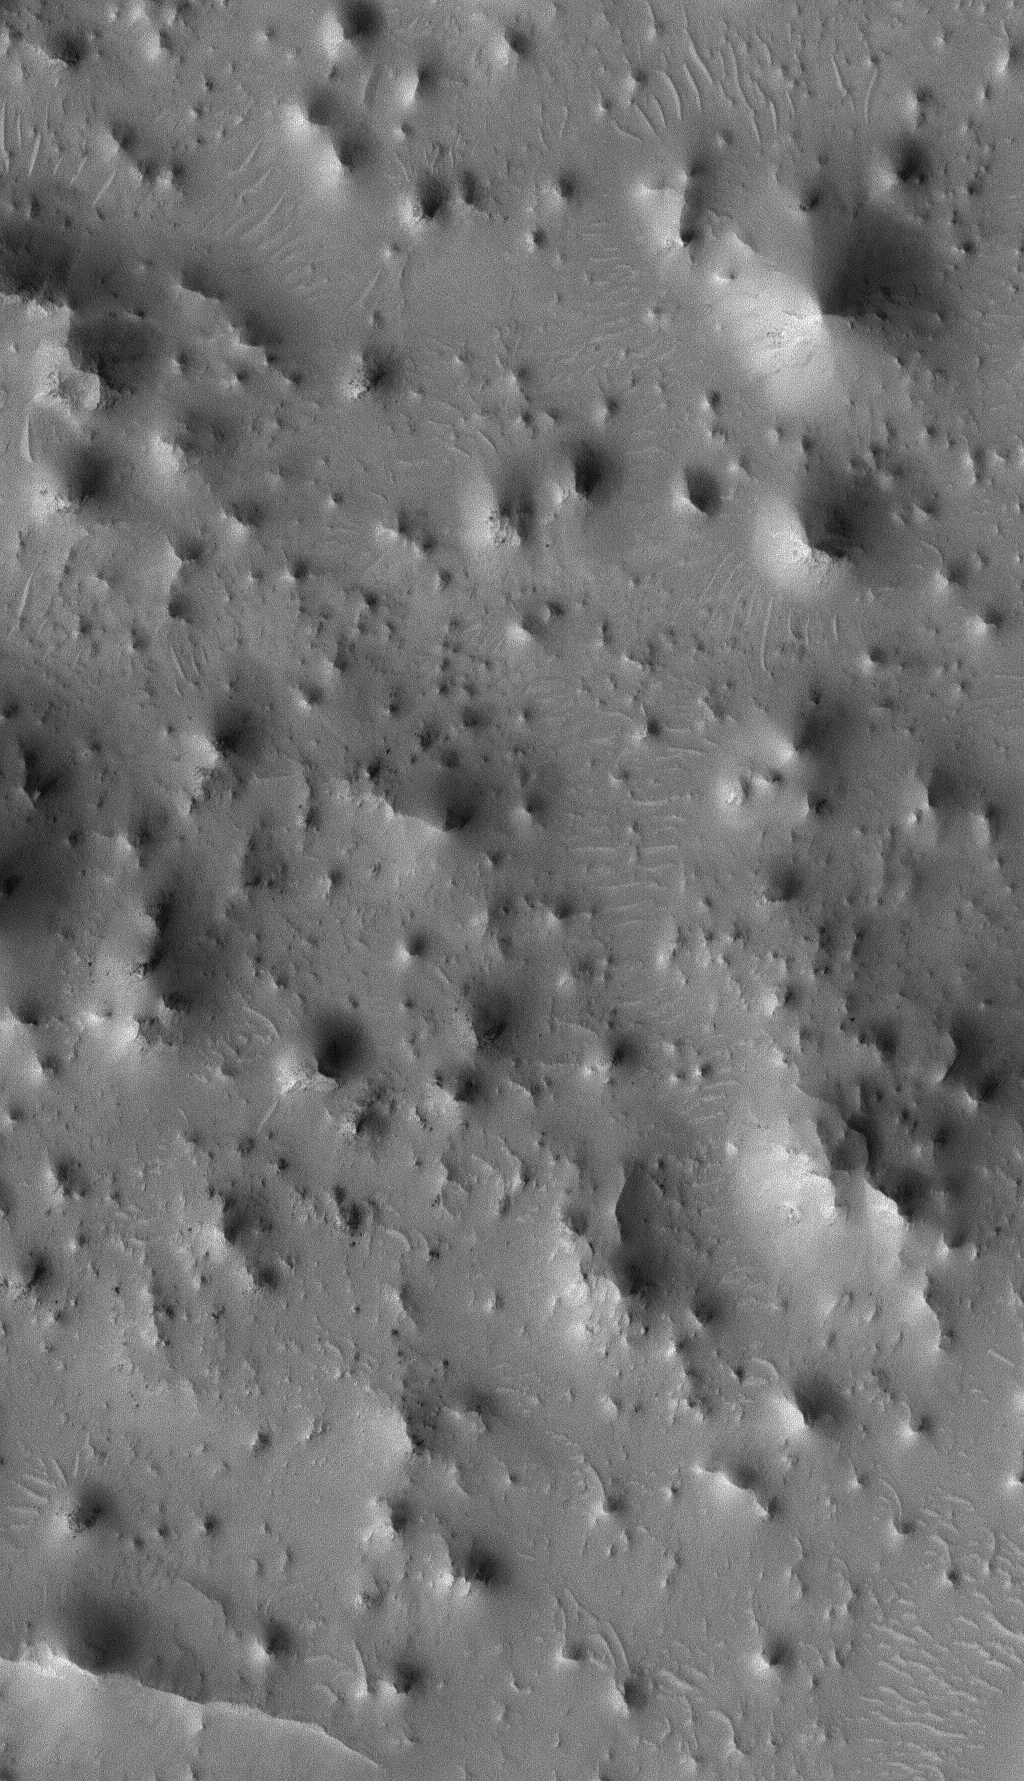

Knobby Eastern Arabia

2 July 2005
This Mars Global Surveyor (MGS) Mars Orbiter Camera (MOC) image shows a 1.4 meters per pixel (~5 ft/pixel) view of an eroded landscape north of the crater, Antoniadi, in far eastern Arabia Terra. Each knob and butte in this image is a remnant of a formerly more-extensive layered rock unit that has been largely eroded away.

Location near: 84.2°S, 138.3°W
Image width: ~3 km (~1.9 mi)
Illumination from: upper left
Season Southern Spring

Credit: NASA/JPL/Malin Space Science Systems